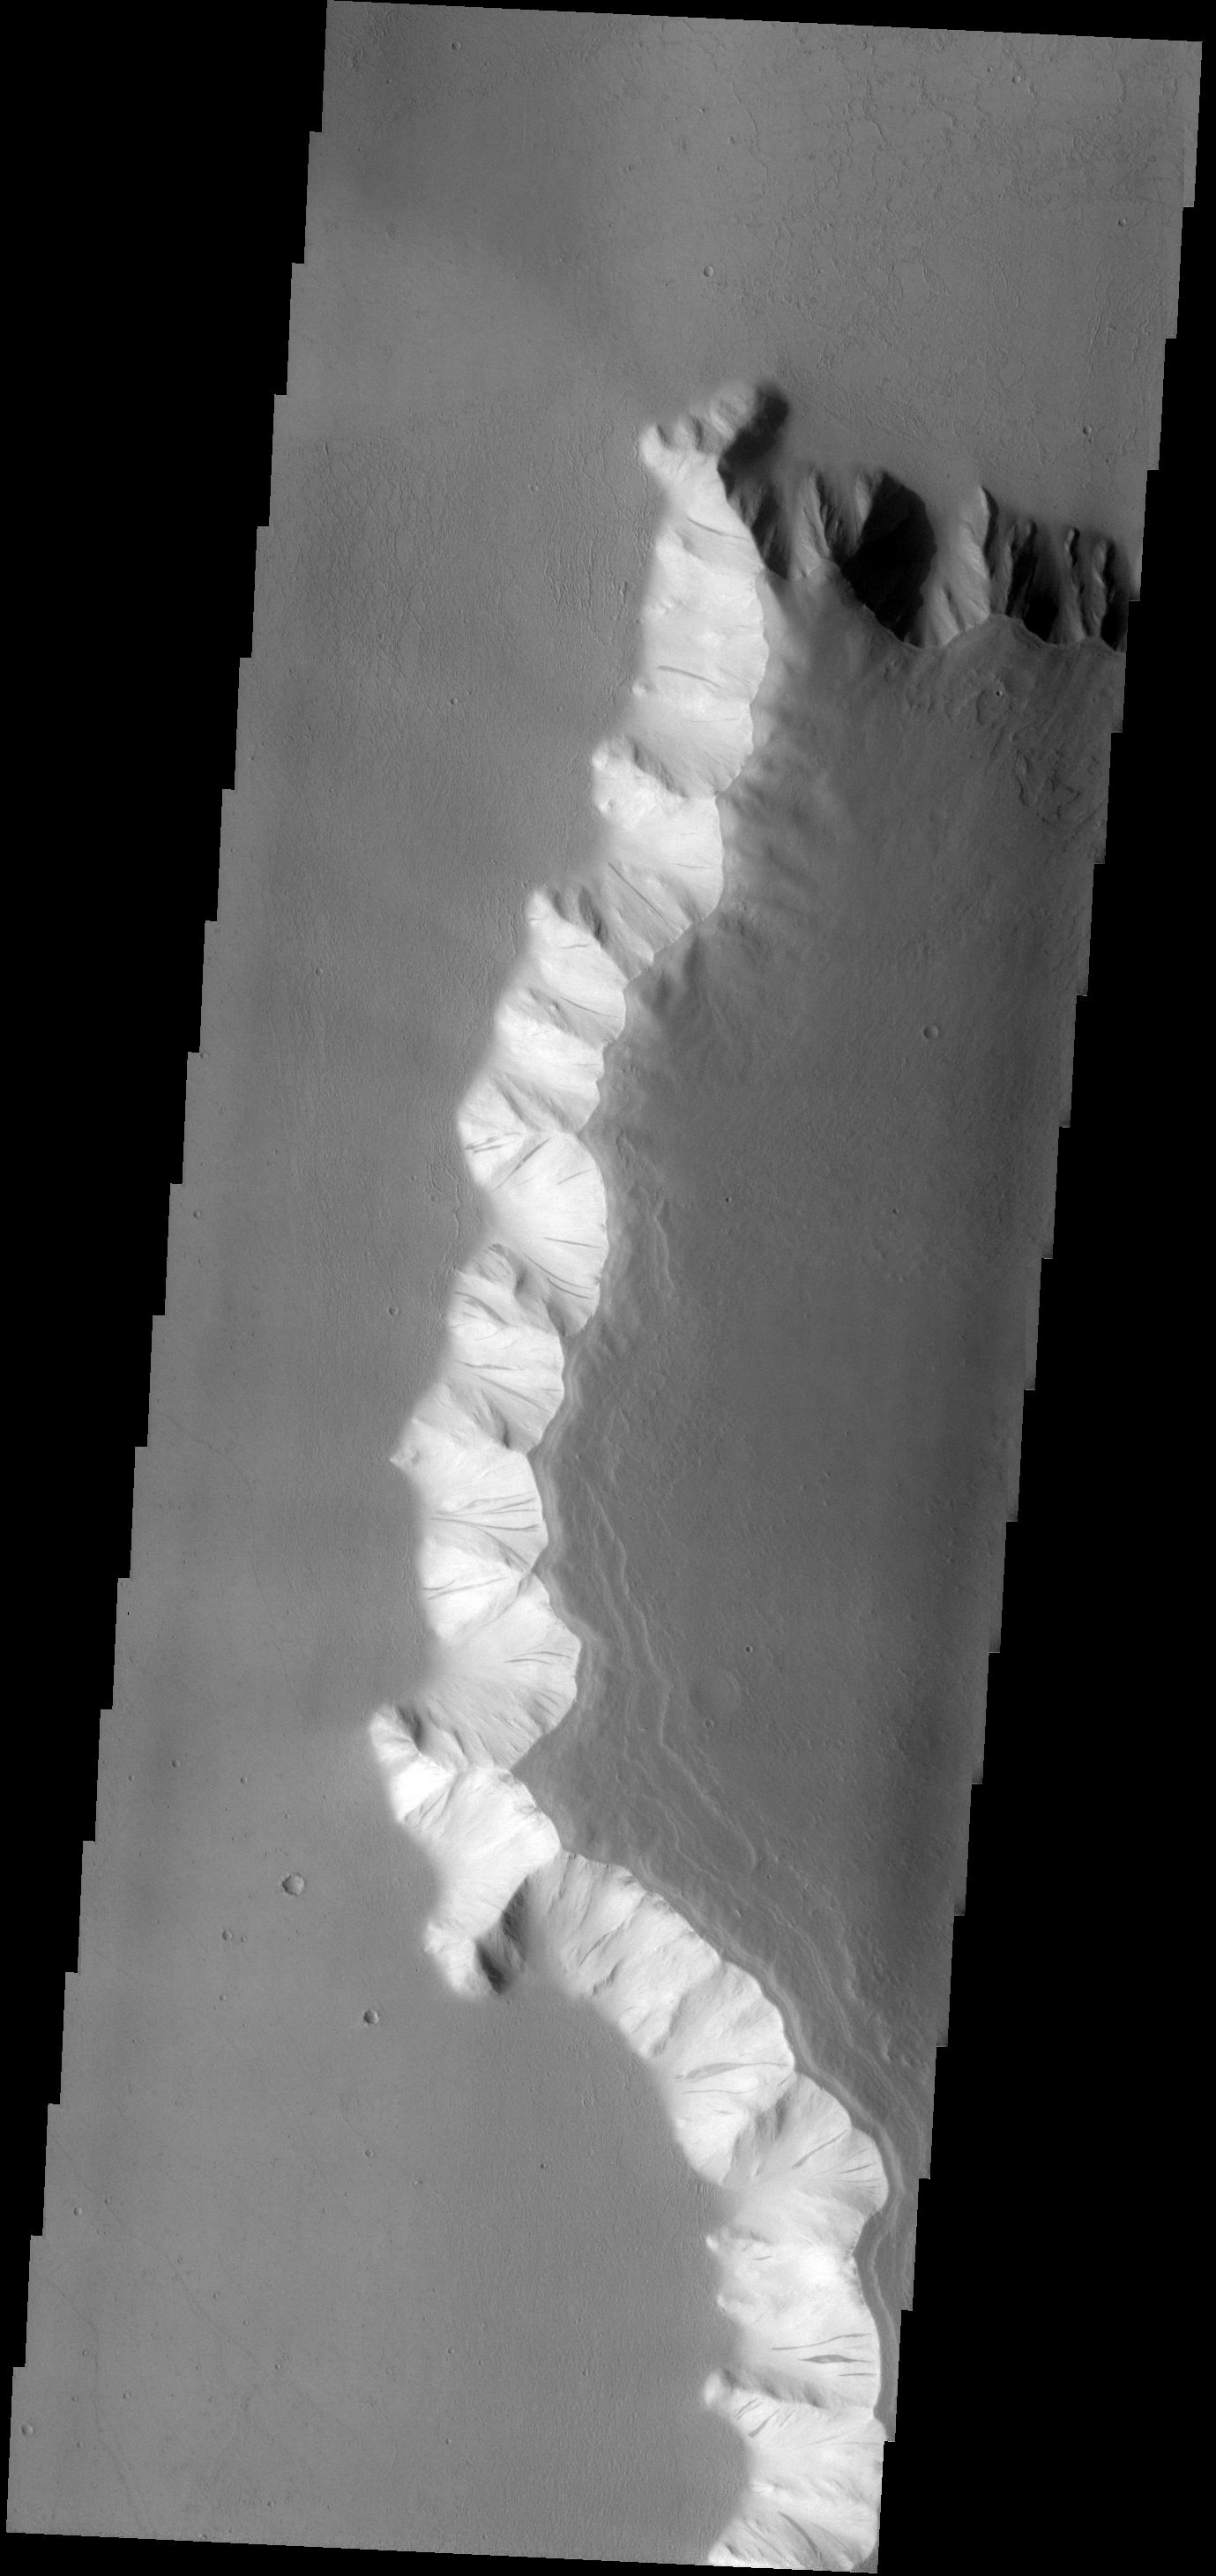

Unstable Dust

The eastern wall of Echus Chasma has numerous dust avalanches.

Image information: VIS instrument. Latitude 3.6N, Longitude 280.9E. 18 meter/pixel resolution.

Please see the THEMIS Data Citation Note for details on crediting THEMIS images.

Note: this THEMIS visual image has not been radiometrically nor geometrically calibrated for this preliminary release. An empirical correction has been performed to remove instrumental effects. A linear shift has been applied in the cross-track and down-track direction to approximate spacecraft and planetary motion. Fully calibrated and geometrically projected images will be released through the Planetary Data System in accordance with Project policies at a later time.

NASA’s Jet Propulsion Laboratory manages the 2001 Mars Odyssey mission for NASA’s Office of Space Science, Washington, D.C. The Thermal Emission Imaging System (THEMIS) was developed by Arizona State University, Tempe, in collaboration with Raytheon Santa Barbara Remote Sensing. The THEMIS investigation is led by Dr. Philip Christensen at Arizona State University. Lockheed Martin Astronautics, Denver, is the prime contractor for the Odyssey project, and developed and built the orbiter. Mission operations are conducted jointly from Lockheed Martin and from JPL, a division of the California Institute of Technology in Pasadena.

Credit: NASA/JPL/ASU